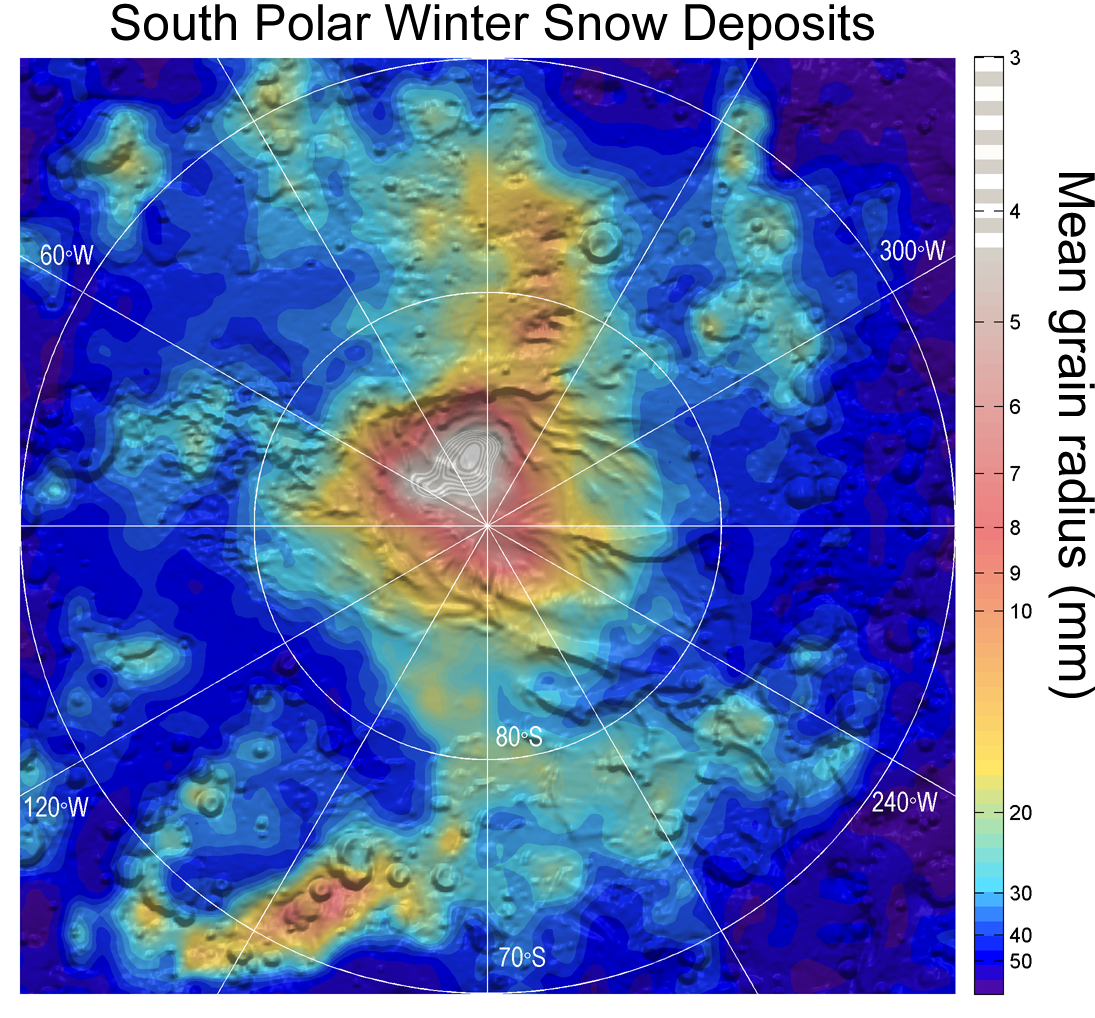

Carbon-Dioxide Snowfall on Mars

Observations by NASA’s Mars Reconnaissance Orbiter have detected carbon-dioxide snow clouds on Mars and evidence of carbon-dioxide snow falling to the surface.

Deposits of small particles of carbon-dioxide ice are formed by snowfall from carbon-dioxide clouds. This map shows the distribution of small-grain carbon-dioxide ice deposits formed by snowfall over the south polar cap of Mars. It is based on infrared measurements by the Mars Climate Sounder instrument on the Mars Reconnaissance Orbiter.

JPL, a division of the California Institute of Technology in Pasadena, provided the Mars Climate Sounder instrument and manages the Mars Reconnaissance Orbiter Project for NASA’s Science Mission Directorate in Washington.

Credit: NASA/JPL-Caltech